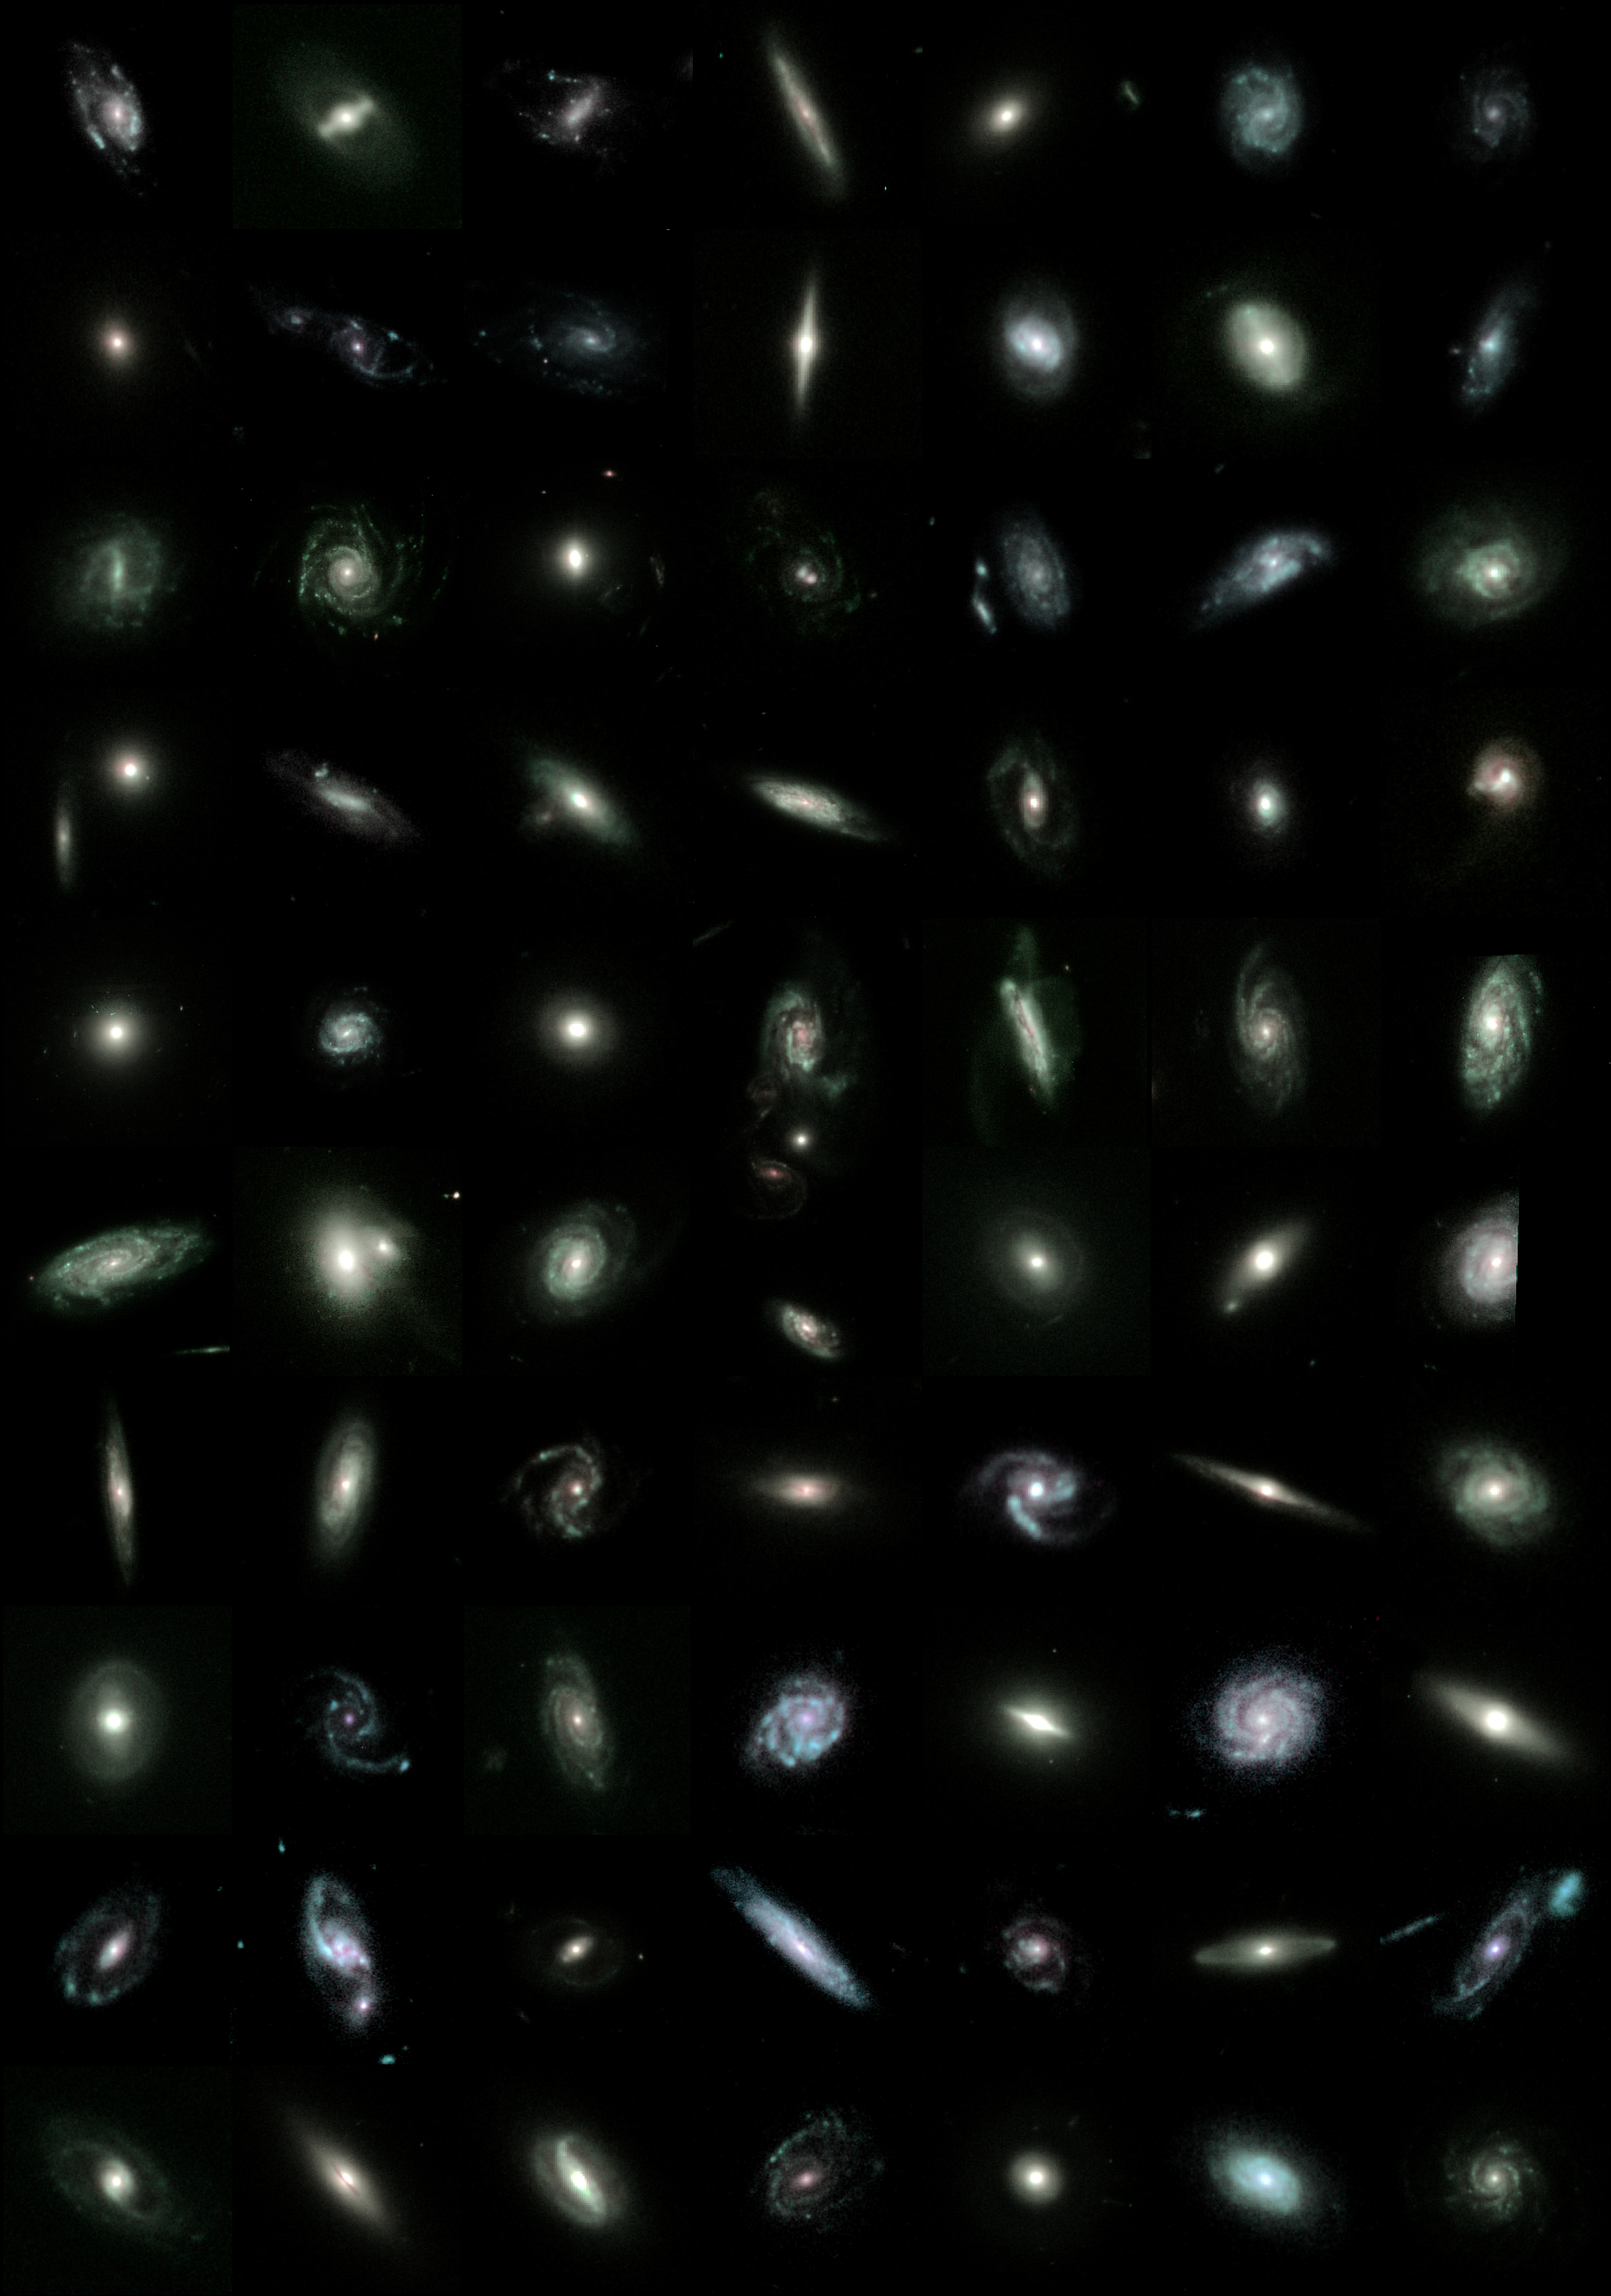

Mining for Cosmic Treasures

The new mosaic, taken by the orbiting observatory's Advanced Camera for Surveys, is the largest color photograph ever made by the telescope, covering an area of sky about the apparent size of the full moon. To construct the image, a team of astronomers stitched together 78 separate exposures showing the region around the constellation Fornax in the Southern Hemisphere. The astronomers compared constructing the mosaic to making a big picture of a mountain range by pasting together individual pictures of each mountain.

Credit: NASA and the GEMS Collaboration